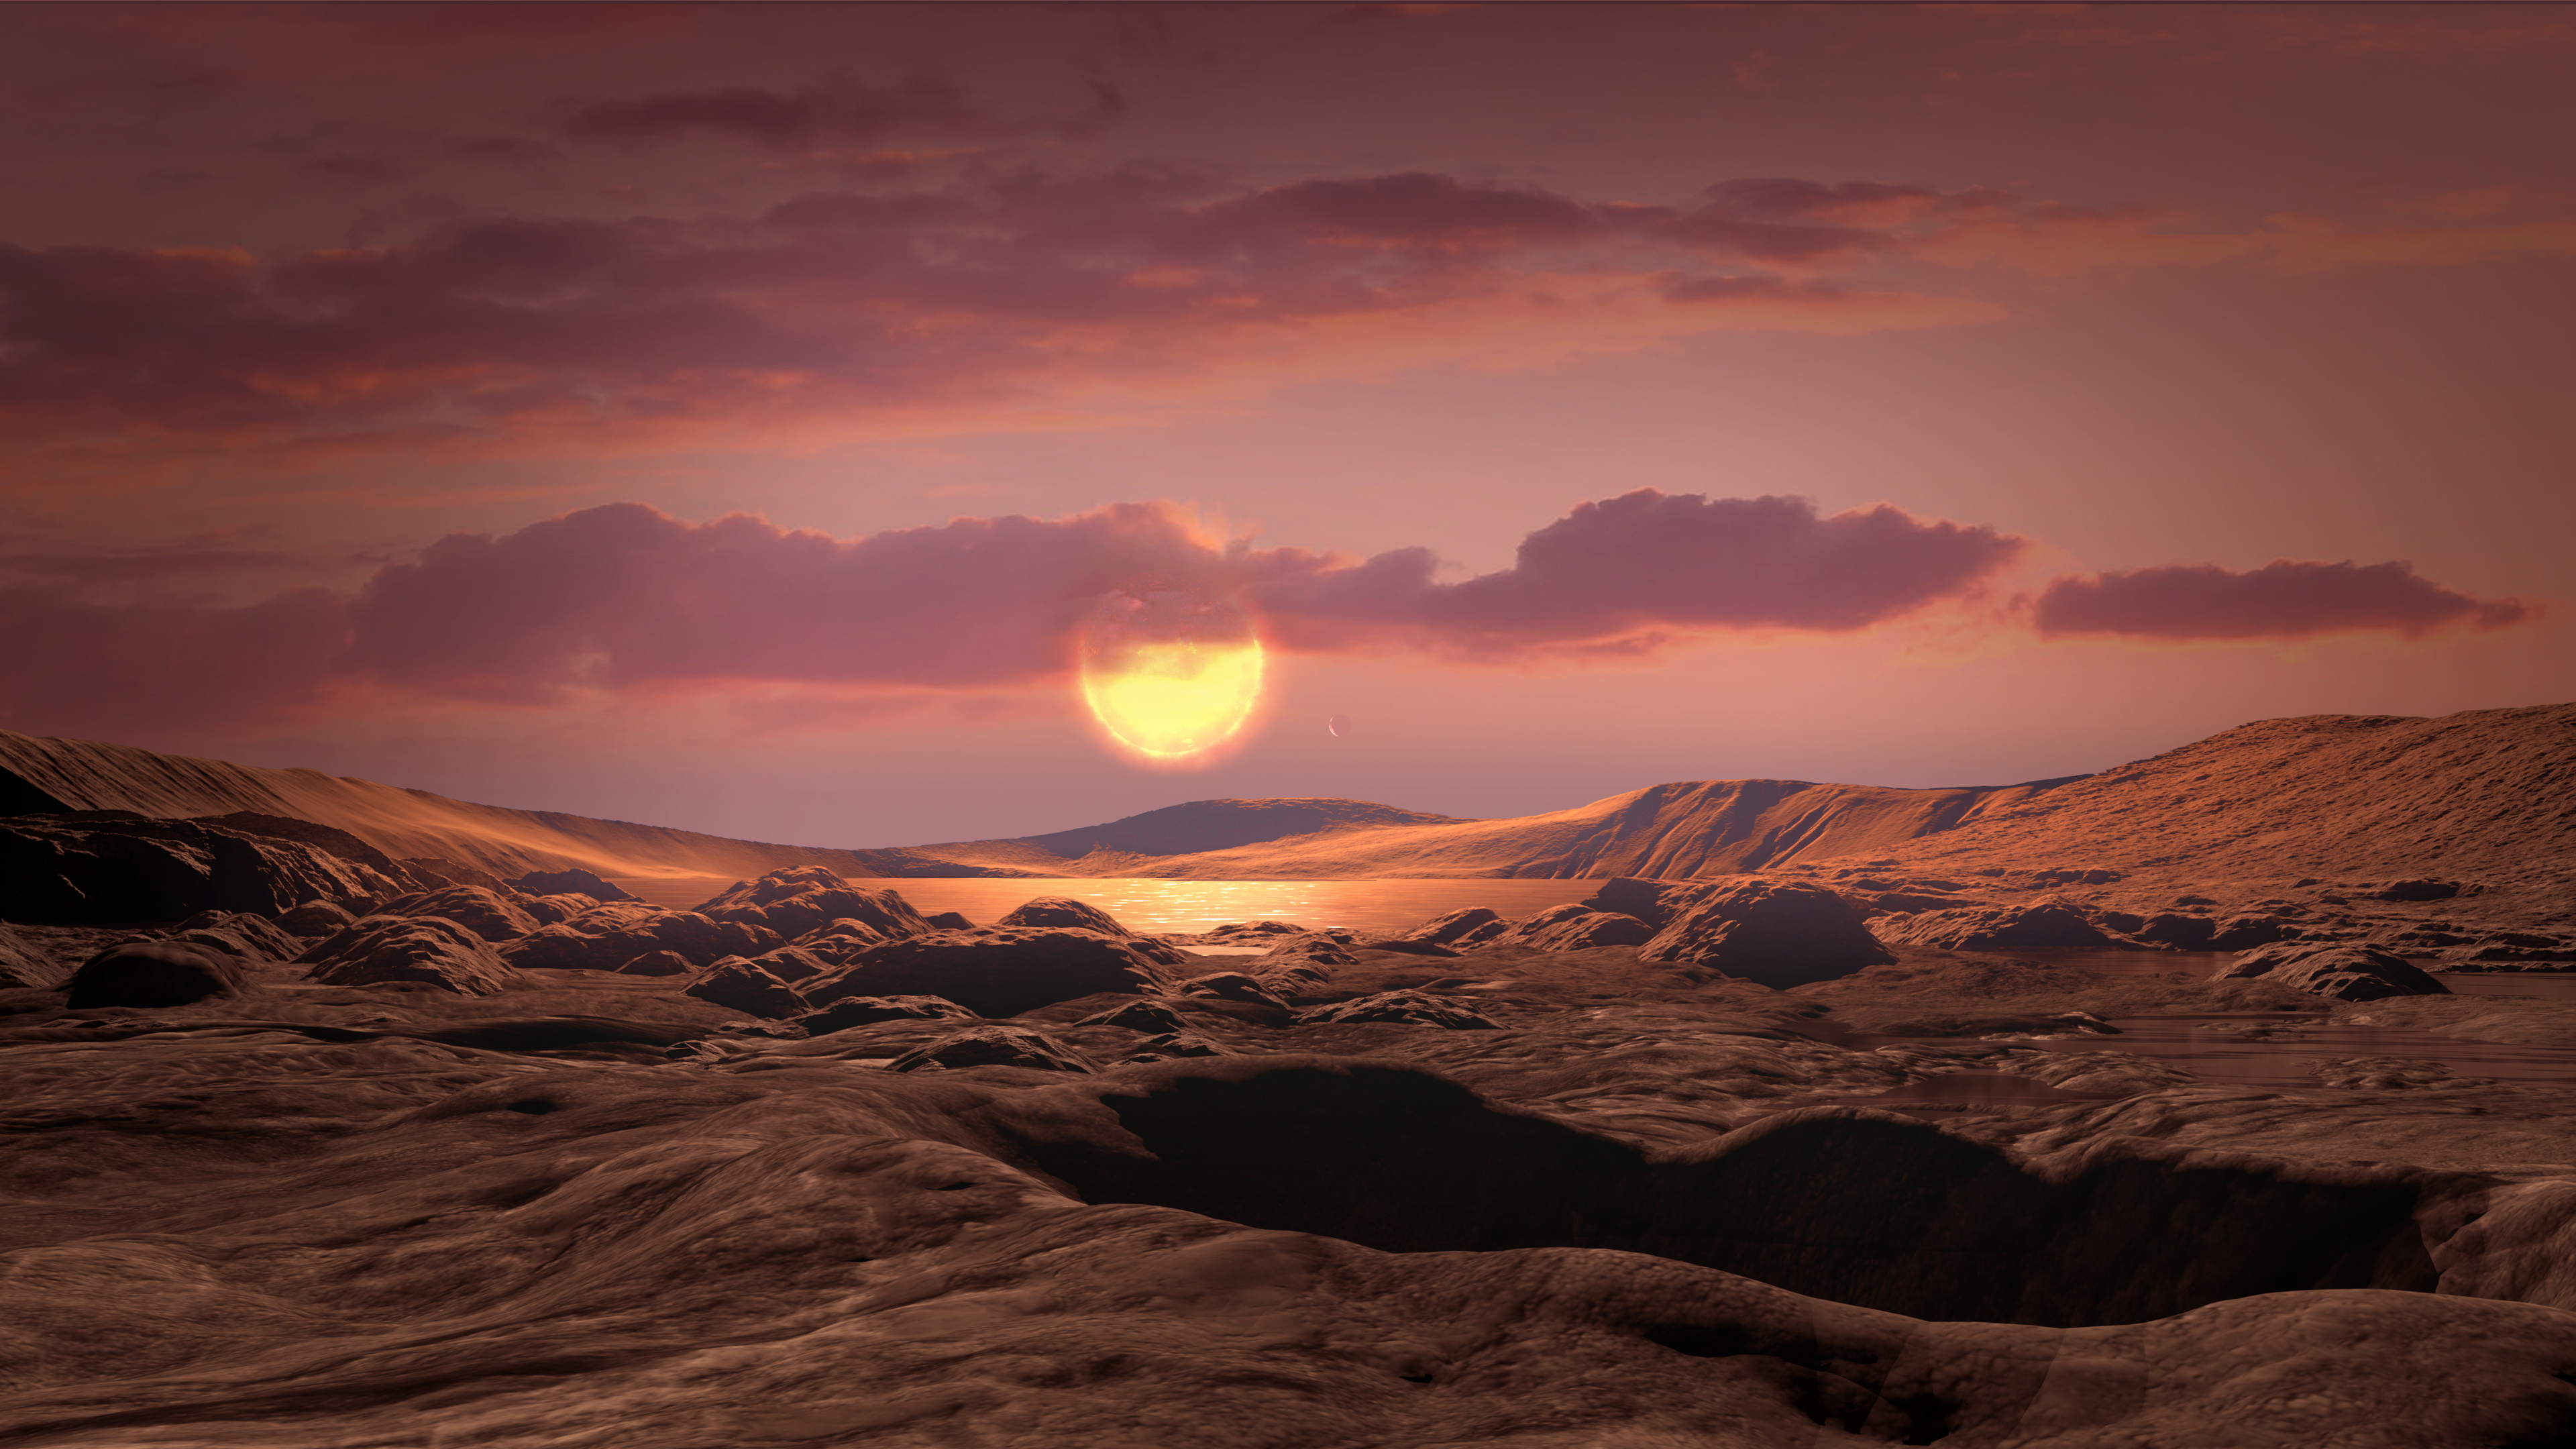

Kepler Planet 1649c Artist’s Illustration From Space

This artist’s concept shows exoplanet Kepler-1649c orbiting around its host red dwarf star. This exoplanet is in its star’s habitable zone (the distance where liquid water could exist on the planet’s surface) and is the closest to Earth in size and temperature found yet in Kepler’s data.

Credit: NASA/Ames Research Center/Daniel Rutter